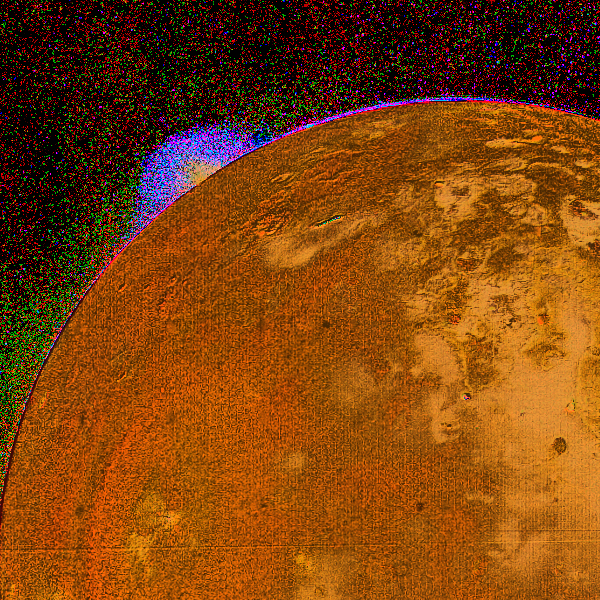

Jupiter’s Moon Io

This picture shows a special color reconstruction of one of the erupting volcanos on Io discovered by Voyager 1 during its encounter with Jupiter on the 4th and 5th of March. The picture was taken March 4 about 5:00 p.m. from a range of about half a million kilometers showing an eruption region on the horizon. This method of color analysis allows scientists to combine data from four pictures, taken in ultraviolet, blue, green and orange light. In this picture one can see the strong change in color of the erupting plume. The region that is brighter in ultraviolet light (blue in this image) is much more extensive than the denser, bright yellow region near the center of the eruption. Scientists will use data of this type to study the amount of gas and dust in the eruption and the size of dust particles. Preliminary analysis suggests that the bright ultraviolet part of the cloud may be due to scattered light from very fine particles (the same effect which makes smoke appear bluish).

Credit: NASA/JPL